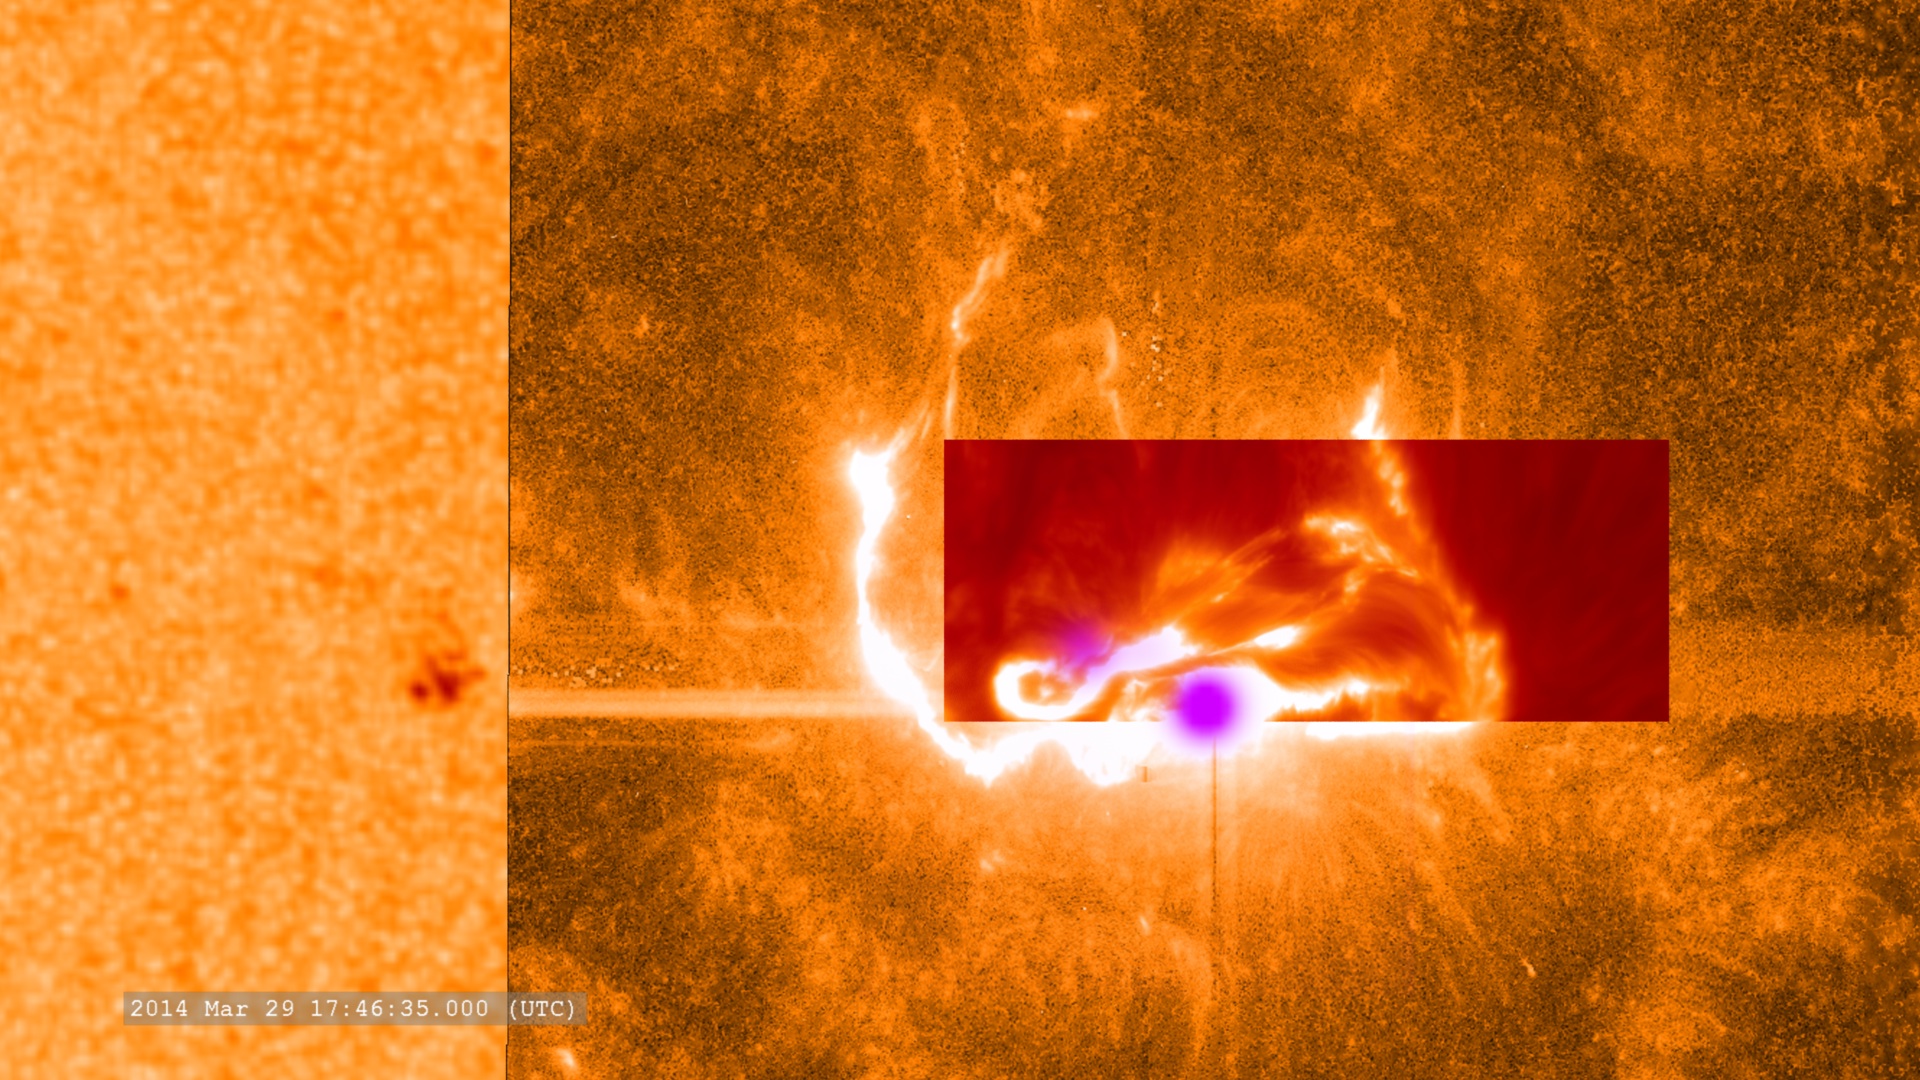

NASA's Best-Observed X-Class Flare of All Time

This combined image shows the March 29, 2014, X-class flare as seen through the eyes of different observatories. SDO is on the bottom/left, which helps show the position of the flare on the sun. The darker orange square is IRIS data. The red rectangular inset is from Sacramento Peak. The violet spots show the flare's footpoints from RHESSI. -- On March 29, 2014 the sun released an X-class flare. It was observed by NASA's Interface Region Imaging Spectrograph, or IRIS; NASA's Solar Dynamics Observatory, or SDO; NASA's Reuven Ramaty High Energy Solar Spectroscopic Imager, or RHESSI; the Japanese Aerospace Exploration Agency's Hinode; and the National Solar Observatory's Dunn Solar Telescope located at Sacramento Peak in New Mexico. To have a record of such an intense flare from so many observatories is unprecedented. Such research can help scientists better understand what catalyst sets off these large explosions on the sun. Perhaps we may even some day be able to predict their onset and forewarn of the radio blackouts solar flares can cause near Earth - blackouts that can interfere with airplane, ship and military communications.

Credit: NASA Goddard